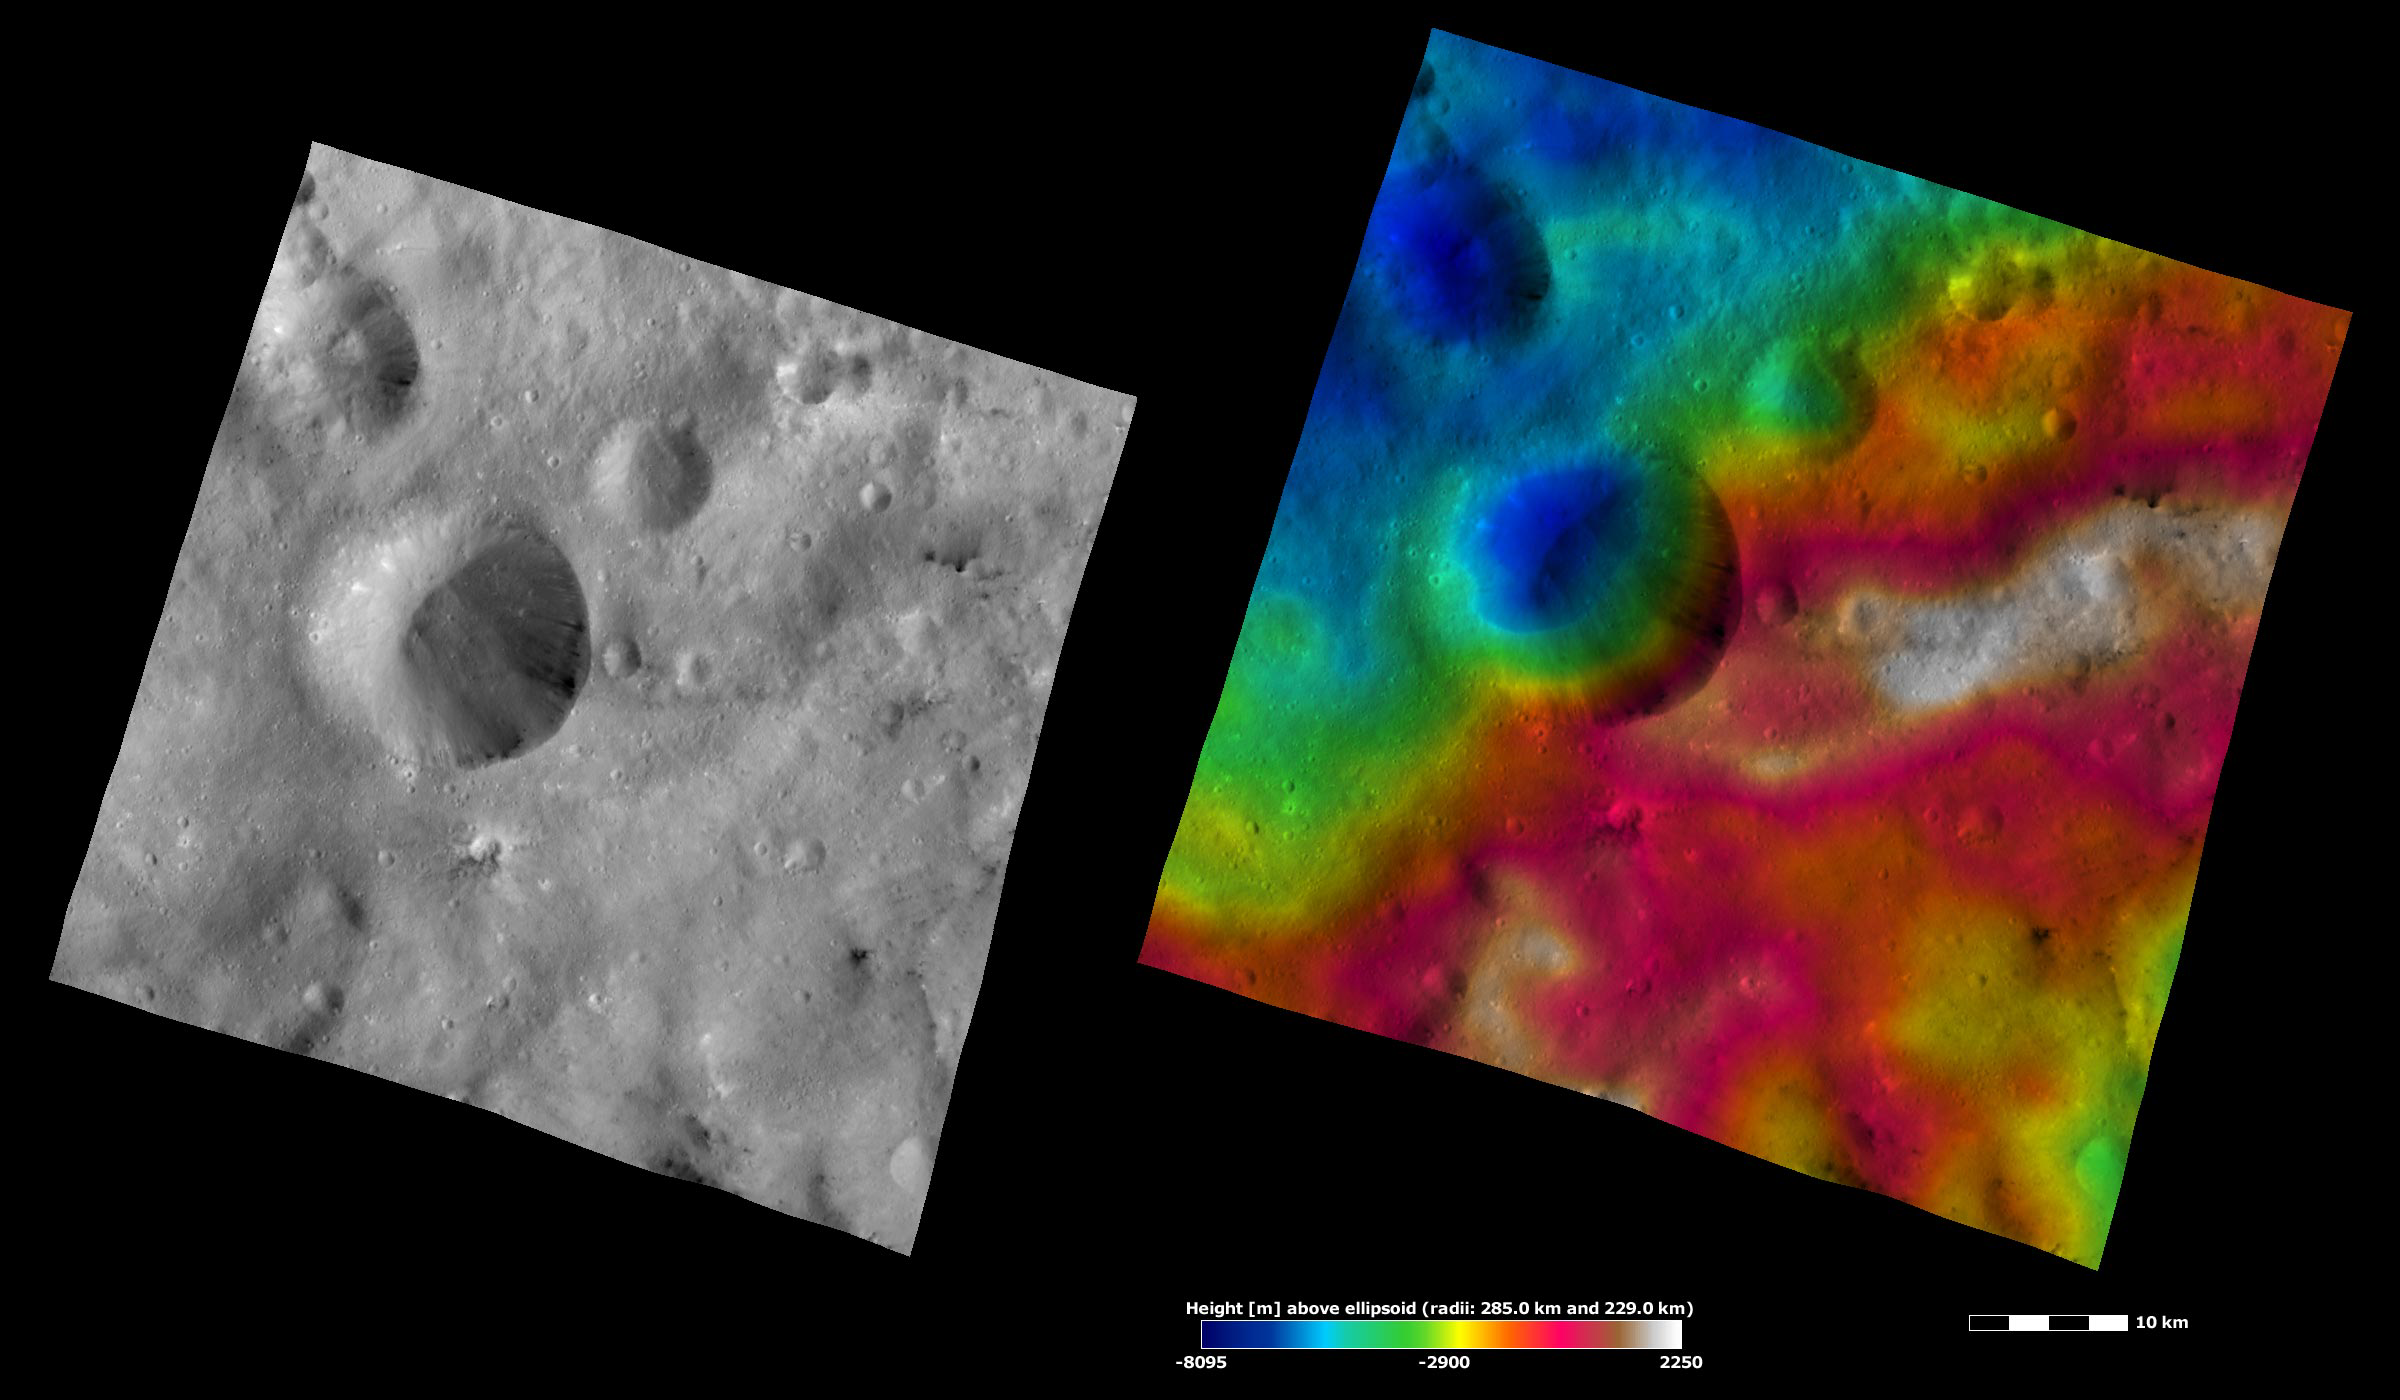

Serena Crater, Apparent Brightness and Topography Images

The left-hand image is a Dawn FC (framing camera) image, which shows the apparent brightness of Vesta’s surface. The right-hand image is based on this apparent brightness image, which has had a color-coded height representation of the topography overlain onto it. The topography is calculated from a set of images that were observed from different viewing directions, which allows stereo reconstruction. The various colors correspond to the height of the area. The white and red areas in the topography image are the highest areas and the blue areas are the lowest areas. Serena is the large crater offset to the left of the center of the image. There are patches of dark and bright material in Serena crater. They tend to originate slightly below the rim of the crater and then cascade down towards its center. The left side of Serena crater seems to be more degraded and shallower than the right side. The topography image confirms this: there are many more colored topography contours on the right side of the crater, which indicates that this side has a steeper slope. It can also be seen in the topography image that Serena crater formed on a slope. The more degraded and shallow side of the crater is located at the higher part of the slope. It is possible that material cascading down from the top of the slope caused this side of the crater to become more degraded and shallower.

These images are located in Vesta’s Sextilia quadrangle, in Vesta’s southern hemisphere. NASA’s Dawn spacecraft obtained the apparent brightness image with its framing camera on Oct. 28, 2011. This image was taken through the camera’s clear filter. The distance to the surface of Vesta is 700 kilometers (435 miles) and the image has a resolution of about 70 meters (230 feet) per pixel. This image was acquired during the HAMO (high-altitude mapping orbit) phase of the mission. These images are lambert-azimuthal map projected.

The Dawn mission to Vesta and Ceres is managed by NASA’s Jet Propulsion Laboratory, a division of the California Institute of Technology in Pasadena, for NASA’s Science Mission Directorate, Washington D.C. UCLA is responsible for overall Dawn mission science. The Dawn framing cameras have been developed and built under the leadership of the Max Planck Institute for Solar System Research, Katlenburg-Lindau, Germany, with significant contributions by DLR German Aerospace Center, Institute of Planetary Research, Berlin, and in coordination with the Institute of Computer and Communication Network Engineering, Braunschweig. The framing camera project is funded by the Max Planck Society, DLR, and NASA/JPL.

Credit: NASA/JPL-Caltech/UCLA/MPS/DLR/IDA